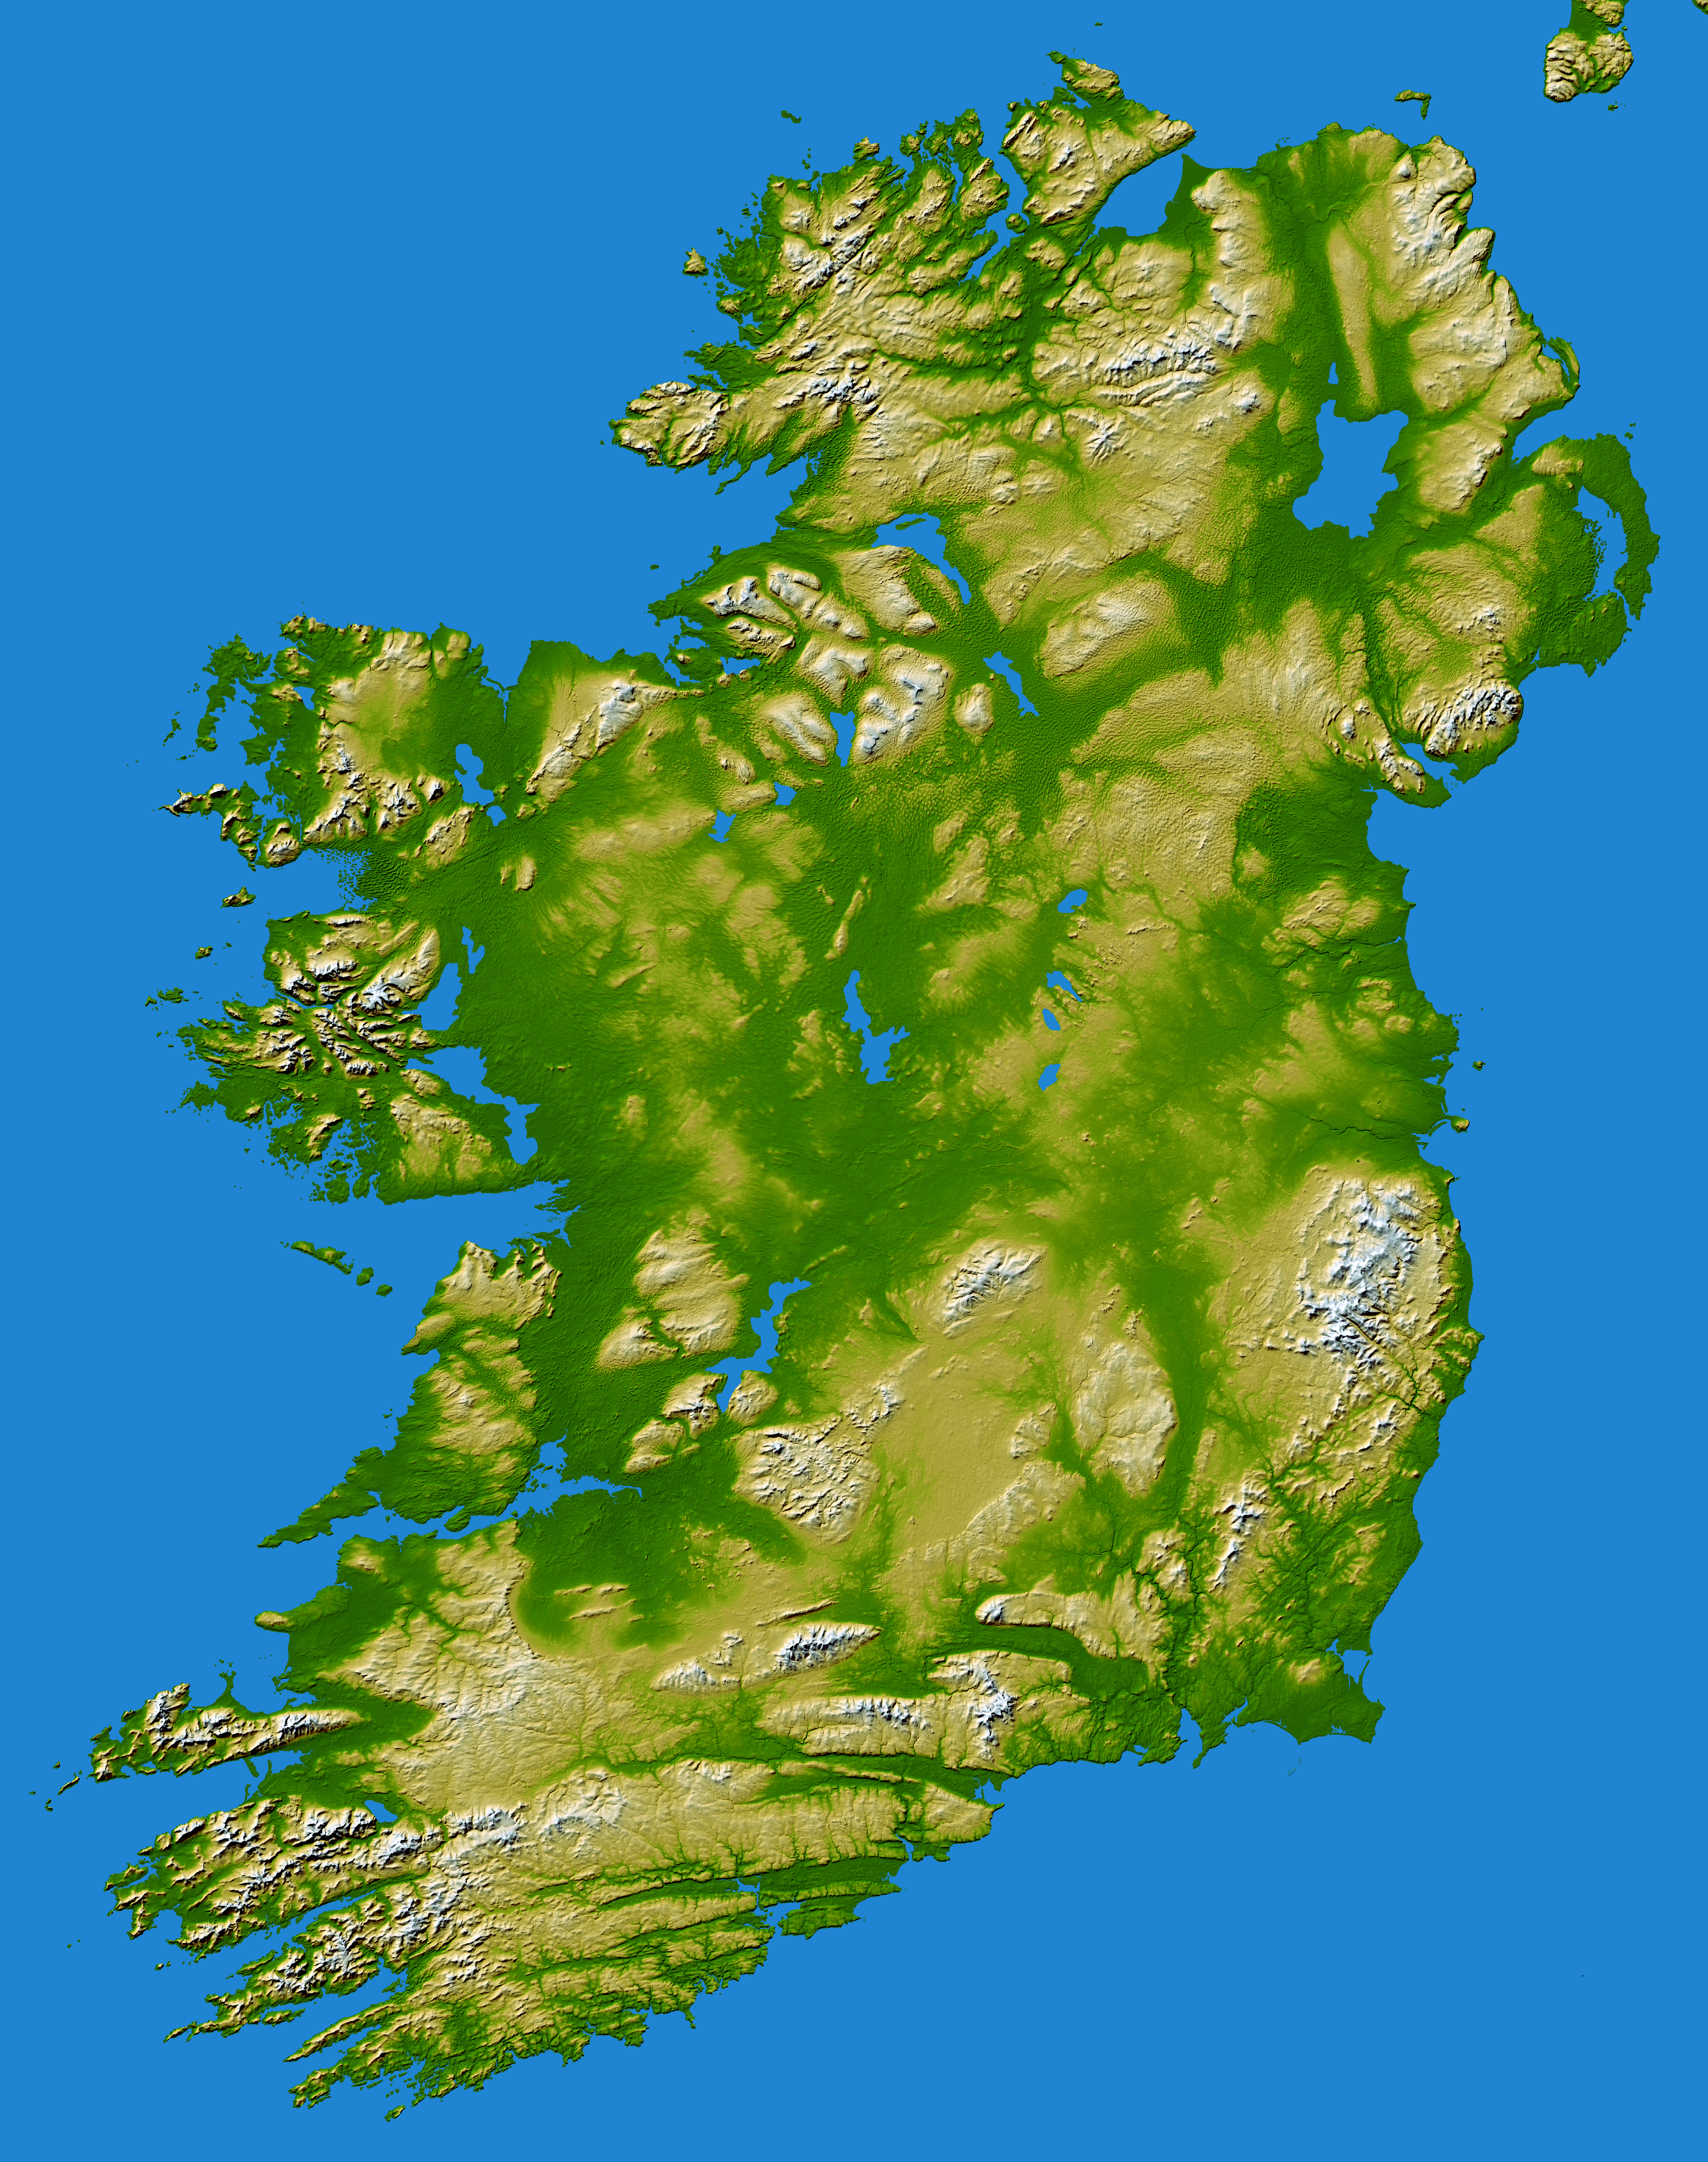

Ireland, Shaded Relief and Colored Height

The island of Ireland comprises a large central lowland of limestone with a relief of hills surrounded by a discontinuous border of coastal mountains which vary greatly in geological structure. The mountain ridges of the south are composed of old red sandstone separated by limestone river valleys. Granite predominates in the mountains of Galway, Mayo and Donegal in the west and north-west and in Counties Down and Wicklow on the east coast, while a basalt plateau covers much of the north-east of the country. The central plain, which is broken in places by low hills, is extensively covered with glacial deposits of clay and sand. It has considerable areas of bog and numerous lakes. The island has seen at least two general glaciations and everywhere ice-smoothed rock, mountain lakes, glacial valleys and deposits of glacial sand, gravel and clay mark the passage of the ice.

Two visualization methods were combined to produce this image: shading and color coding of topographic height. The shade image was derived by computing topographic slope in the northwest-southeast direction, so that northwest slopes appear bright and southeast slopes appear dark. Color coding is directly related to topographic height, with green at the lower elevations, rising through yellow and tan, to white at the highest elevations.

Elevation data used in this image were acquired by the Shuttle Radar Topography Mission aboard the Space Shuttle Endeavour, launched on Feb. 11, 2000. SRTM used the same radar instrument that comprised the Spaceborne Imaging Radar-C/X-Band Synthetic Aperture Radar (SIR-C/X-SAR) that flew twice on the Space Shuttle Endeavour in 1994. SRTM was designed to collect 3-D measurements of the Earth’s surface. To collect the 3-D data, engineers added a 60-meter (approximately 200-foot) mast, installed additional C-band and X-band antennas, and improved tracking and navigation devices. The mission is a cooperative project between NASA, the National Geospatial-Intelligence Agency (NGA) of the U.S. Department of Defense and the German and Italian space agencies. It is managed by NASA’s Jet Propulsion Laboratory, Pasadena, Calif., for NASA’s Earth Science Enterprise, Washington, D.C.

Location: 53.5 degrees North latitude, 8 degrees West longitude
Orientation: North toward the top, Mercator projection
Image Data: shaded and colored SRTM elevation model
Date Acquired: February 2000

Credit: NASA/JPL/NGA